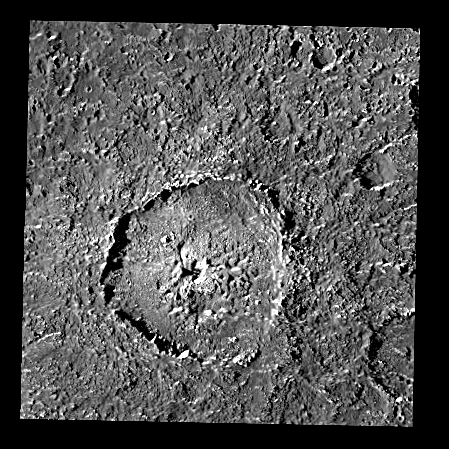

Crater Tindr on Callisto – an Oblique Impact?

This single-frame image shows crater Tindr on Jupiter’s satellite Callisto, the moon with the oldest surface of the four so-called “Galilean” satellites (of which Callisto is also most distant from Jupiter). The diameter of this impact feature is about 70 km (43.5 miles). Tindris situated close to Callisto’s equator at a longitude of about 5 degrees East. The image was obtained in September 1997 with the Solid State Imaging (SSI) system onboard NASA’s Galileo spacecraft, which has been orbiting the Solar System’s largest planet since December 1995.

Shadows are long and accentuate morphology on the surface, because the image was taken under low sun illumination. The image was captured from a distance of about 40,000 km (25,000 miles) during Galileo’s 10th orbit around Jupiter. The resolution is about 390 m/pixel, the smallest features that are still discernible are about 780 m across. The sun illuminates the scene from the left. North is pointing towards the top of the image. The image covers an area approximately 150 x 150 km.

Tindr is slightly irregular in shape. This could be the consequence of an oblique impact. Along its eastern and southeastern part, the rim appears degraded; only isolated hills or hill chains are still visible. The floor shows numerous irregular pits, features that are found in some other Callistoan craters and also in Callisto’s dark cratered plains. These features are believed to be caused by sublimation of subsurface volatiles. Subradial streaks outside the crater rim are due to impact debris creating secondary craters some distance away from Tindr. Continuous ejecta covers several older craters, especially in the northeastern part of the scene. The Tindr ejecta merge into surrounding cratered plains without a distinct morphologic or albedo boundary. Apparently the dark material blanketing Callisto’s surface globally was emplaced after Tindr had formed.

Absolute ages derived from measured crater densities are model-dependent. In one crater chronology model, based on impacts dominated by asteroids, Tindr may be an old feature, about 3.9 billion years old, pointing back in time into a period of more intense bombardment than today. In another model, based on impacts preferentially by comets with a more or less constant impact rate, Tindr can be much younger, about 1 billion years old.

The Jet Propulsion Laboratory, Pasadena, CA manages the Galileo mission for NASA’s Office of Space Science, Washington, DC.

Credit: NASA/JPL/DLR